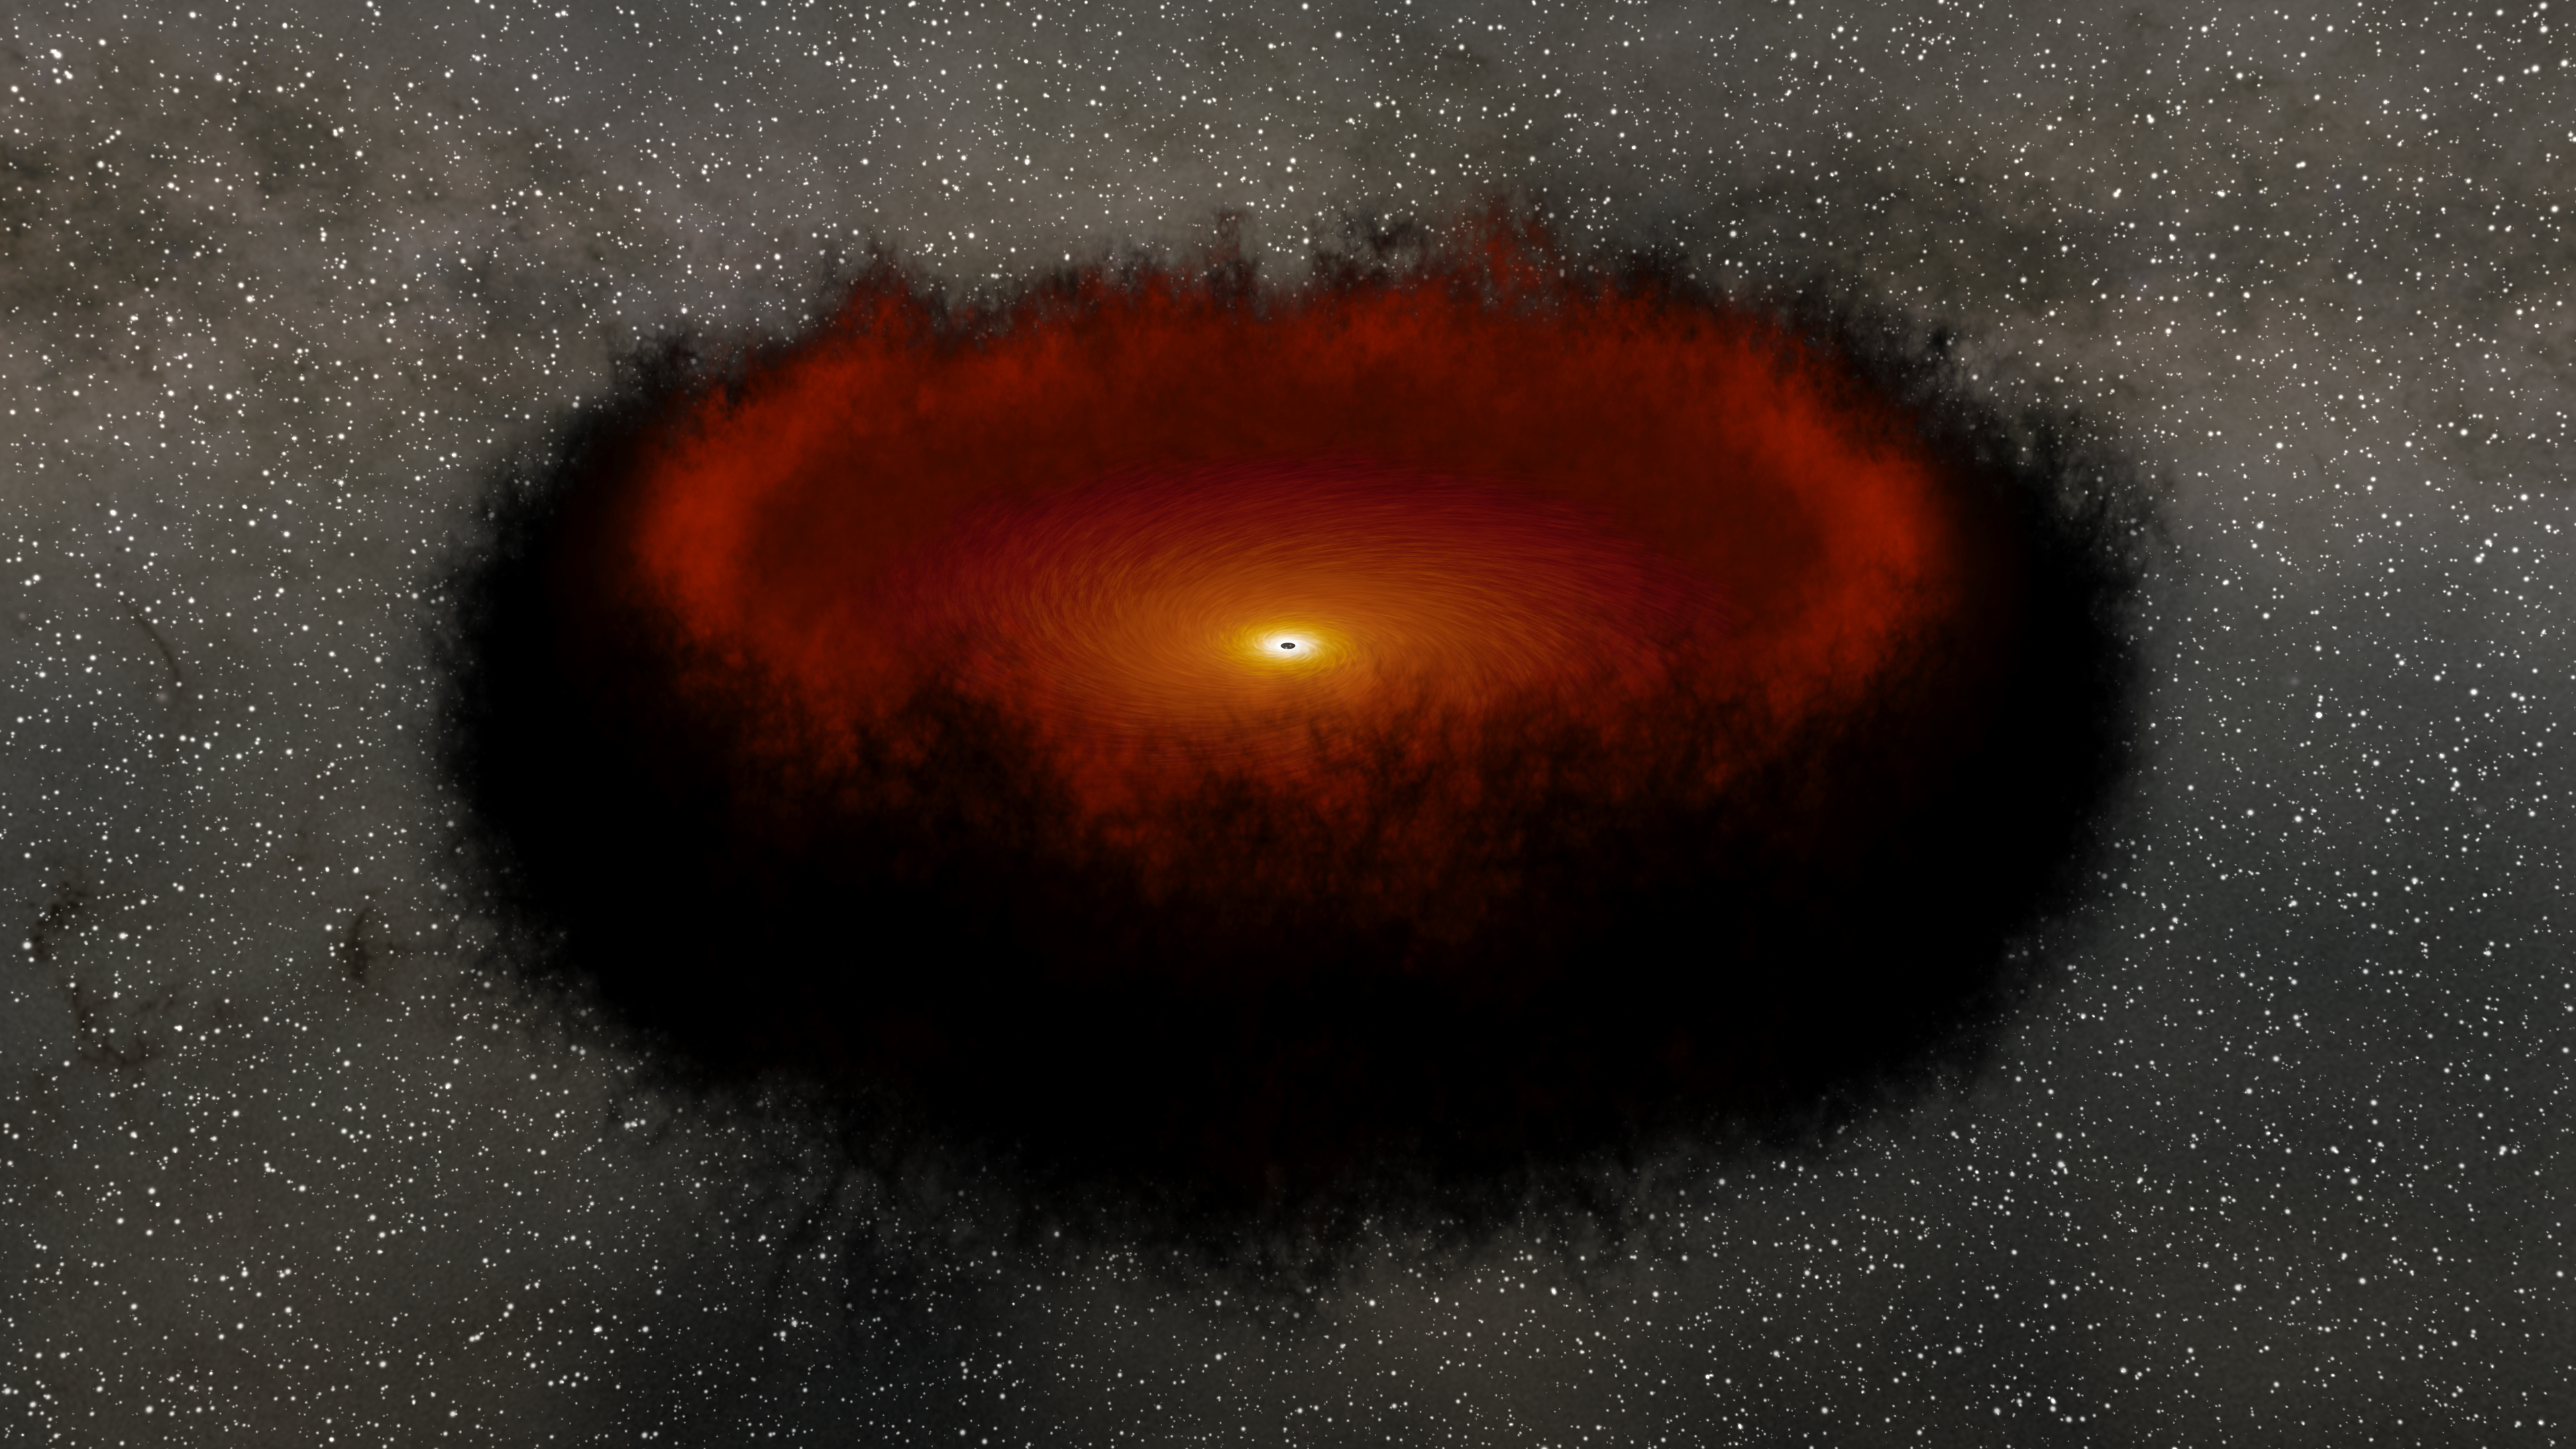

Echo Mapping in a Black Hole Accretion Disk and Torus (Animation)

Figure 1, Annotated Image

This animation shows the events that serve as the basis of an astrophysics technique called “echo mapping,” also known as reverberation mapping. At center is a supermassive black hole surrounded by a disk of material called an accretion disk. As the disk gets brighter it sometimes even releases short flares of visible light. Blue arrows show the light from this flash traveling away from the black hole, both toward an observer on Earth and toward an enormous, doughnut-shaped structure (called a torus) made of dust. The light gets absorbed, causing the dust to heat up and release infrared light. This brightening of the dust is a direct response to — or, one might, say an “echo” — of the changes happening in the disk. Red arrows show this light traveling away from the galaxy, in the same direction as the initial flash of visible light. Thus an observer would see the visible light first, and (with the right equipment) the infrared light later.

Astronomers have previously proposed using echo mapping as a means of measuring distances to cosmic objects. If scientists can observe both the initial flare of visible light and the subsequent infrared brightening in the dust, they could in theory use that information to measure the disk’s luminosity, which could then be used to measure the distance to that galaxy by comparing it to the galaxy’s brightness as seen from Earth.

The temperature in the part of the disk closest to the black hole can reach tens of thousands of degrees but decreases with distance. When it reaches about 2,200 degrees Fahrenheit (1,200 Celsius), it is cool enough for dust to form. The more luminous the disk, the farther away from it the dust forms and the longer it takes light from the disk to reach the dust and produce the “echo.”

The distance from the accretion disk to the inside of the dust doughnut can be billions or trillions of miles. Even light, traveling at 186,000 miles (300,000 kilometers) per second, can take months or years to cross it. NASA’s Near Earth Object Wide Field Infrared Survey Explorer (NEOWISE), previously named WISE, surveys the entire sky about once every six months and is on track to complete 16 such surveys by the end of 2020, providing astronomers with repeated opportunities to observe galaxies and look for signs of those light echoes. A study using data from WISE measured the luminosity of over 500 black hole accretion disks using echo mapping, but the subsequent distance measurements lacked precision compared to other distance measuring techniques. Additional data and an improved understanding of dust torus dynamics could improve those measurements.

Figure 1 shows the progression of events used in echo mapping, from the flash of light from the accretion disk to the echo of that light off the dust torus.

JPL manages NEOWISE for NASA’s Science Mission Directorate at the agency’s headquarters in Washington. The Space Dynamics Laboratory in Logan, Utah, built the science instrument. Ball Aerospace & Technologies Corp. of Boulder, Colorado, built the spacecraft. Science operations and data processing take place at the Infrared Processing and Analysis Center at the California Institute of Technology in Pasadena. Caltech manages JPL for NASA.

Credit: NASA/JPL-Caltech